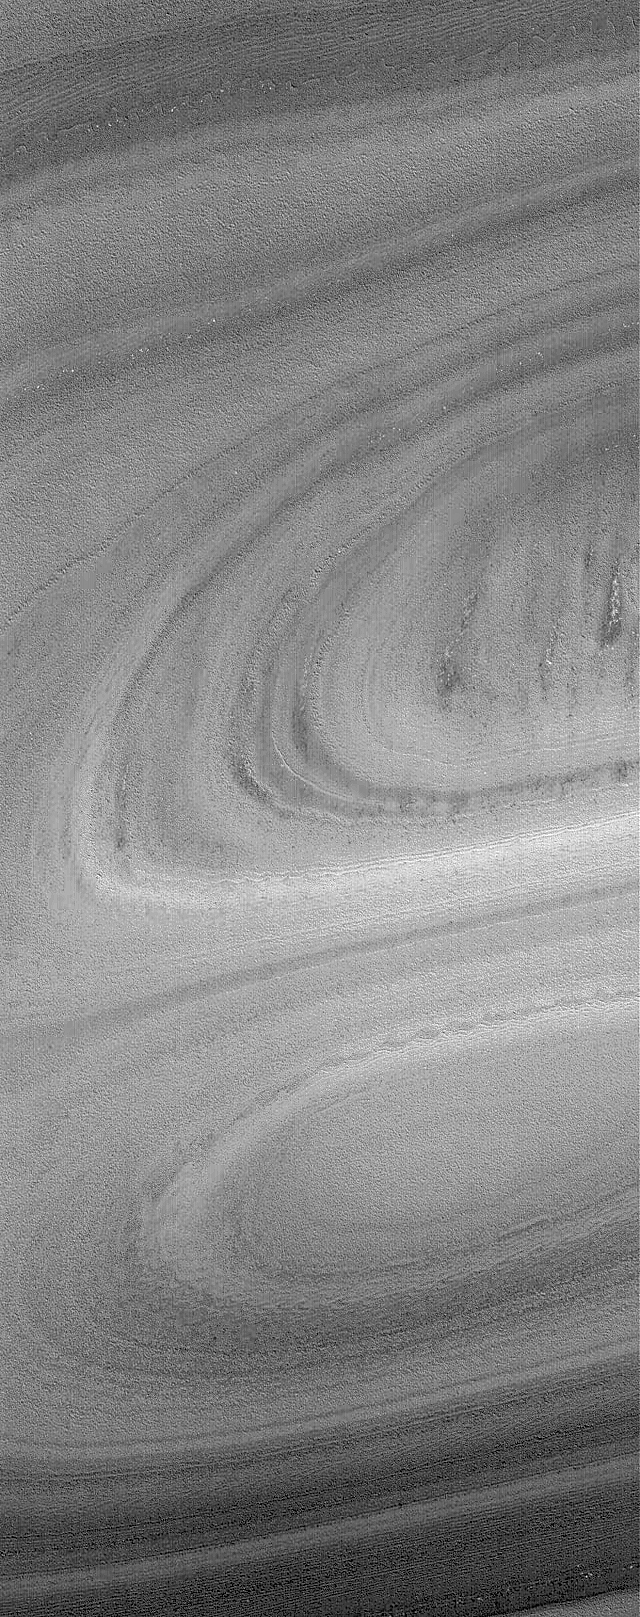

Hill and Depression

21 November 2004
This Mars Global Surveyor (MGS) Mars Orbiter Camera (MOC) image shows exposures of north polar layered material — perhaps composed of a mixture of dust and ice–in the form of a hill and an adjacent depression. The depression is in the lower half of the image and forms an oval shape at its lowest elevations. The hill is immediately above the depression (above the center of the image) and forms a similar pattern of arcuate bands. This scene is located near 85.7°N, 21.0°W. The image covers an area approximately 3 km (1.9 mi) wide. Sunlight illuminates the scene from the lower left.

Credit: NASA/JPL/Malin Space Science Systems